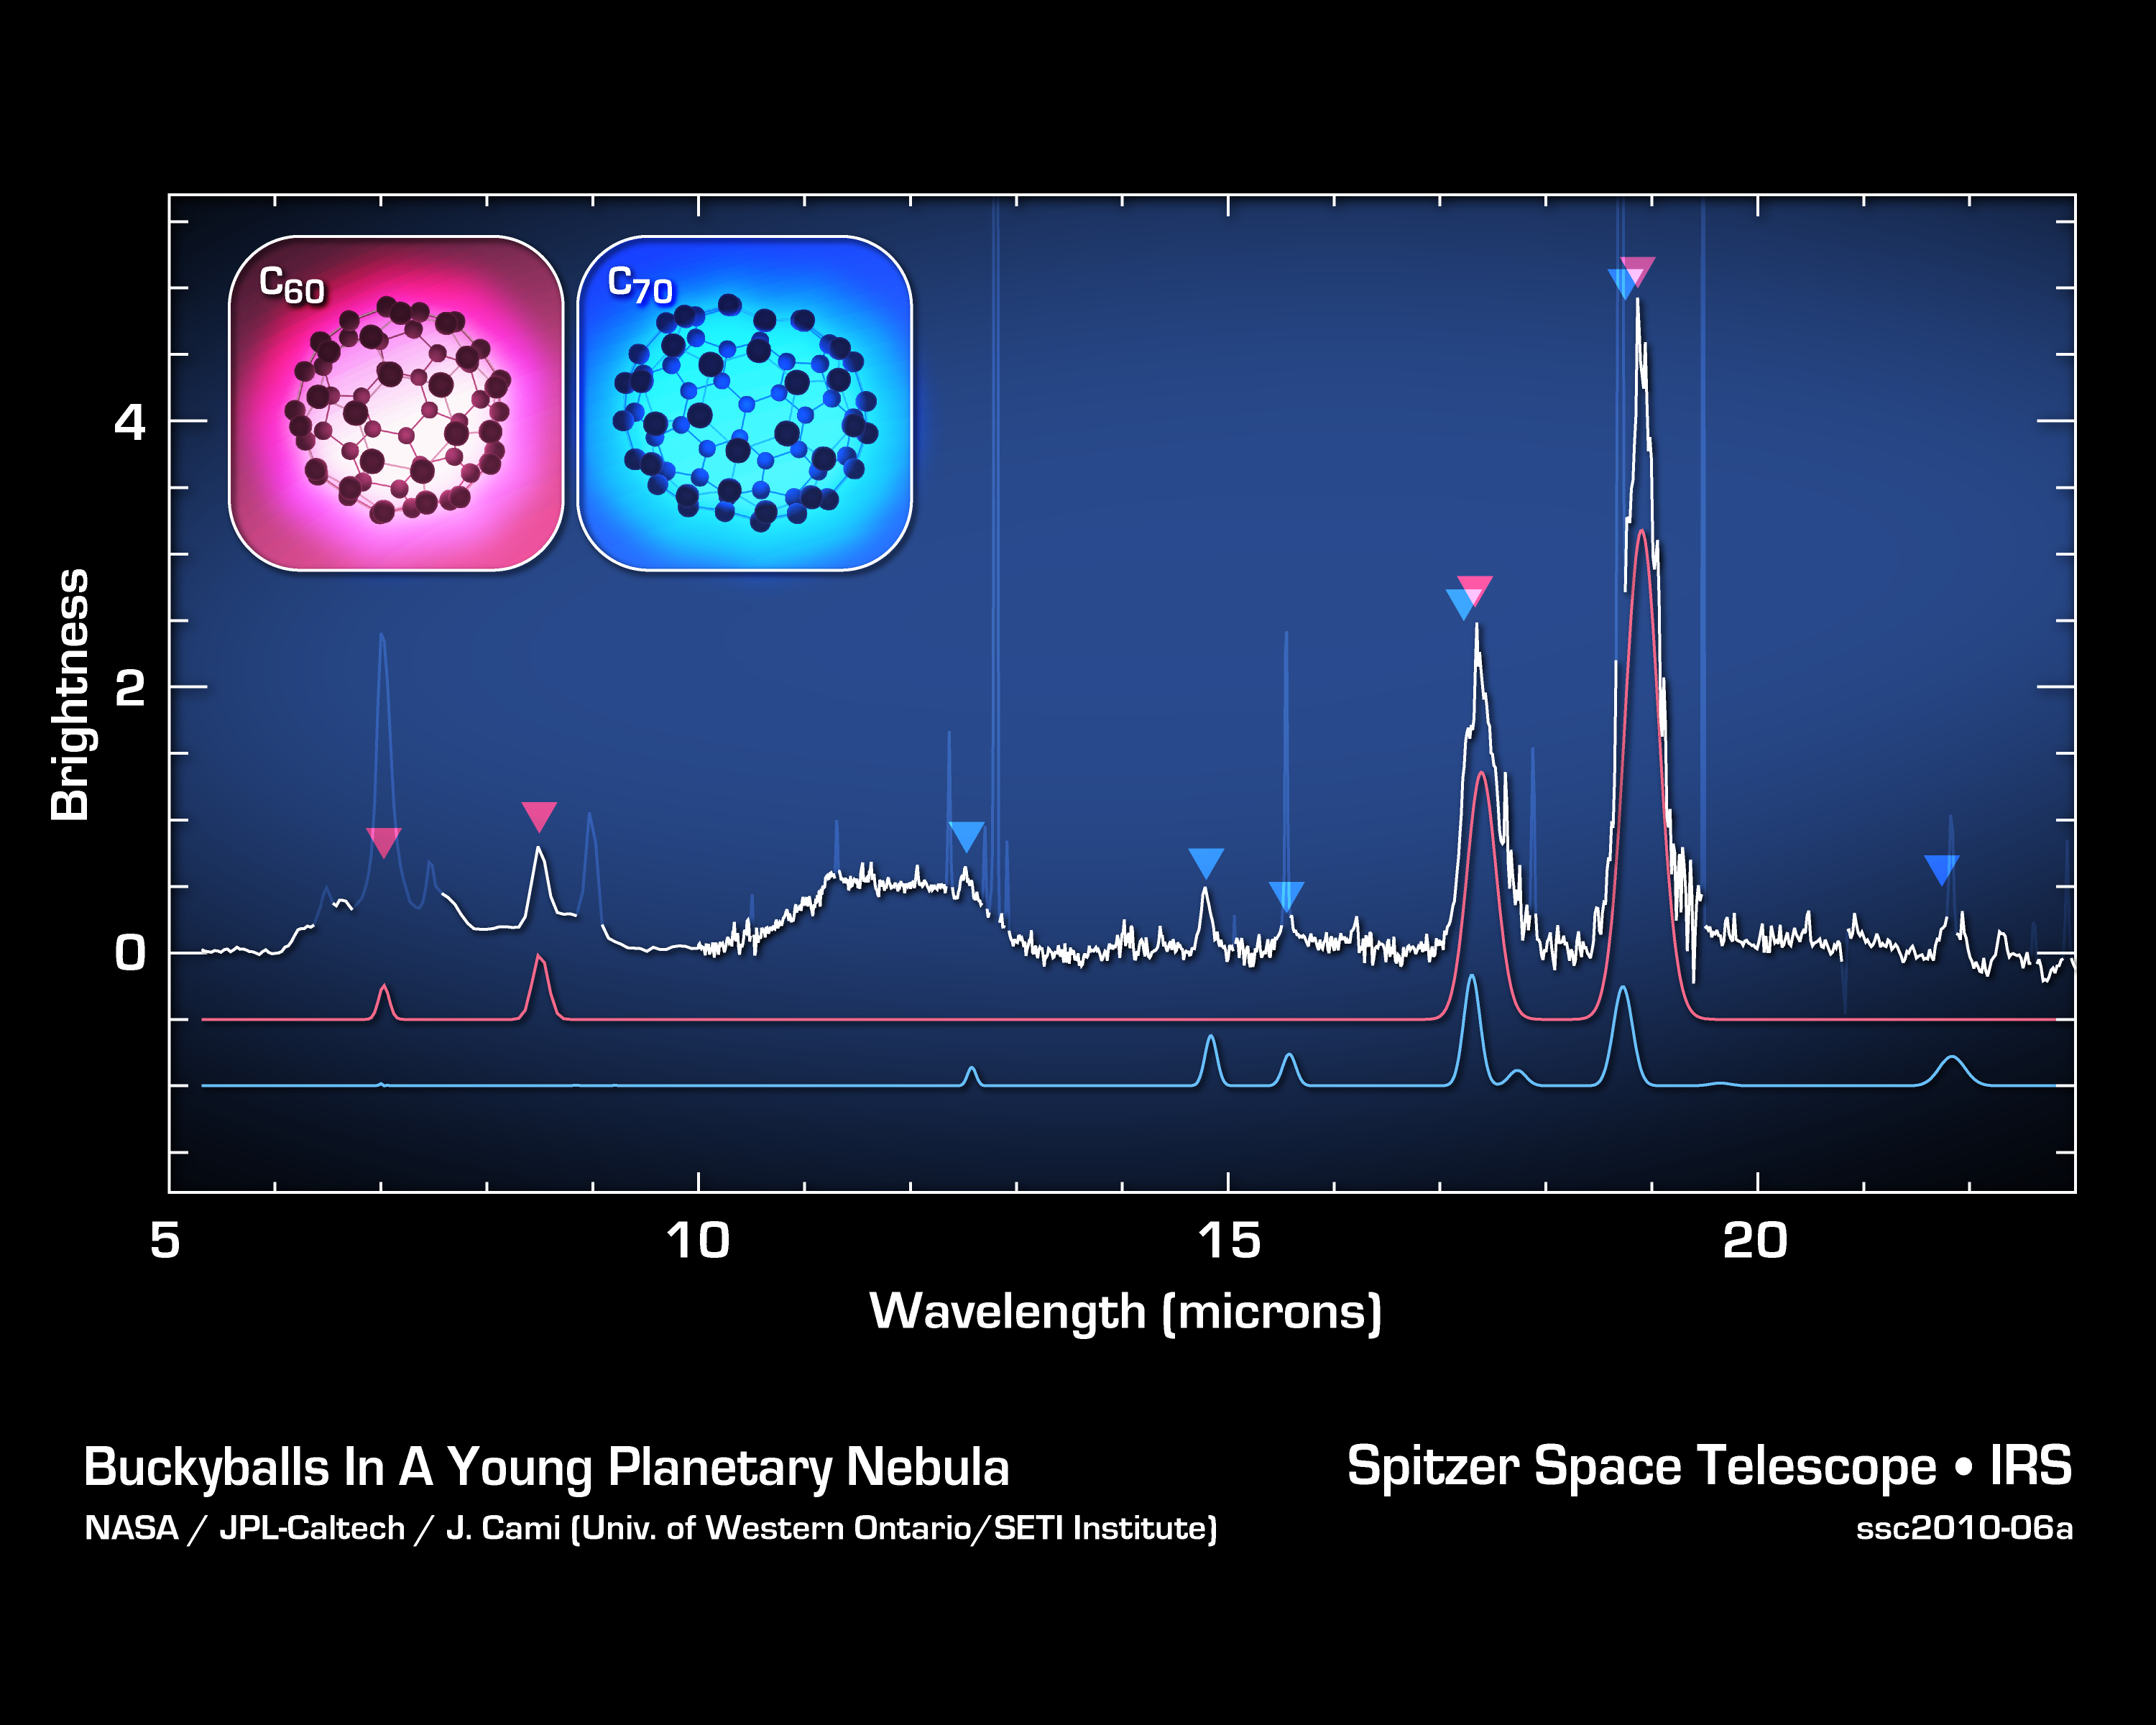

Jiggling Soccer-Ball Molecules in Space

These data from NASA’s Spitzer Space Telescope show the signatures of buckyballs in space. Buckyballs, also called C60 or buckministerfullerenes, after architect Buckminister Fuller’s geodesic domes, are made of 60 carbon atoms structured like a black-and-white soccer ball. They were first discovered in a lab in 1985, but could not be definitively identified in space until now. Spitzer was able to find their spectral signatures — along with the signatures of their rugby-ball-like relatives, called C70 — by analyzing the infrared light from Tc 1, a planetary nebula consisting of material shed by a dying star.

Buckyballs jiggle, or vibrate, in a variety of ways — 174 ways to be exact. Four of these vibrational modes cause the molecules to either absorb or emit infrared light. All four modes were detected by Spitzer.

The space telescope first gathered light from the area around the dying star — specifically a region rich in carbon — then, with the help of its spectrograph instrument, spread the light into its various components, or wavelengths. Astronomers studied the data, a spectrum like the one shown here, to identify signatures, or fingerprints, of molecules. The four vibrational modes of buckyballs are indicated by the red arrows. Likewise, Spitzer identified four vibrational modes of C70, shown by the blue arrows.

Credit: NASA/JPL-Caltech/University of Western Ontario